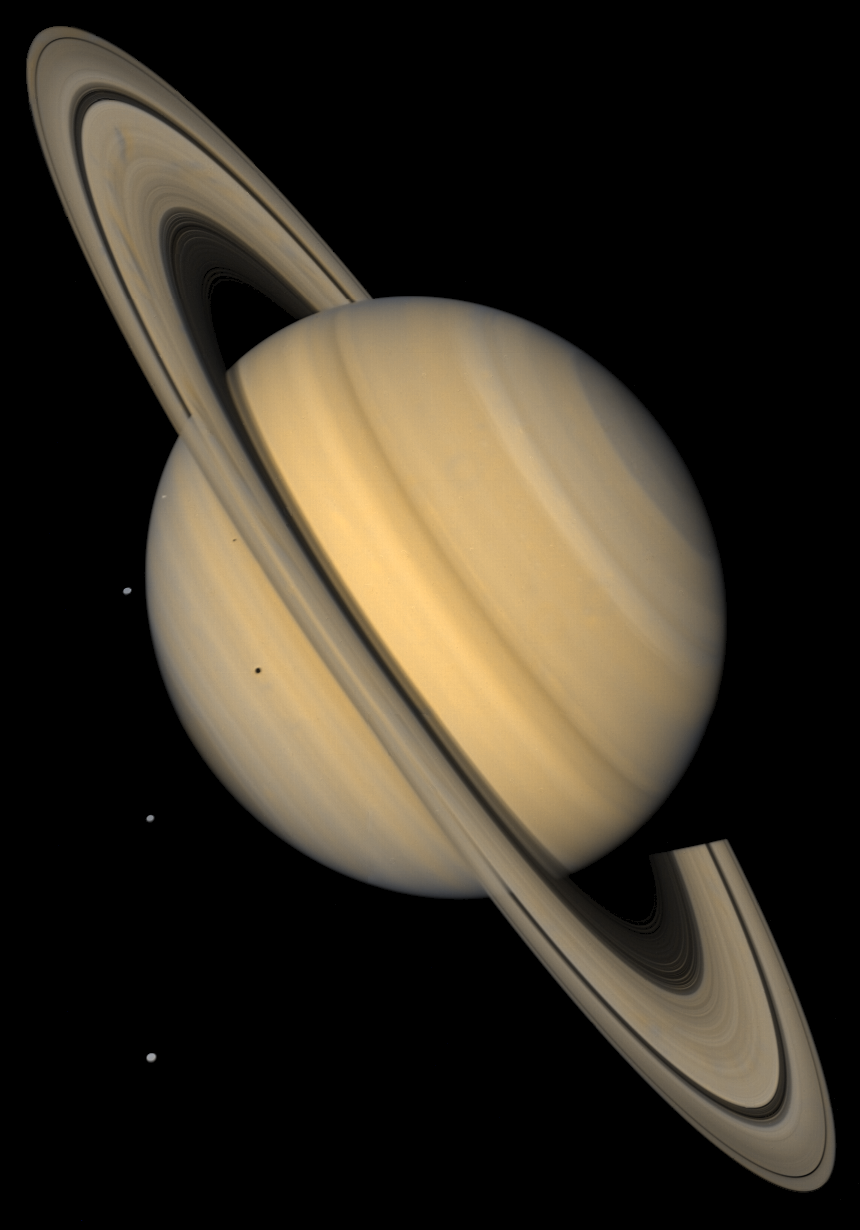

Saturn and 4 Icy Moons in Natural Color

This approximate natural-color image shows Saturn, its rings, and four of its icy satellites. Three satellites (Tethys, Dione, and Rhea) are visible against the darkness of space, and another smaller satellite (Mimas) is visible against Saturn’s cloud tops very near the left horizon and just below the rings. The dark shadows of Mimas and Tethys are also visible on Saturn’s cloud tops, and the shadow of Saturn is seen across part of the rings. Saturn, second in size only to Jupiter in our Solar System, is 120,660 km (75,000 mi) in diameter at its equator (the ring plane) but, because of its rapid spin, Saturn is 10% smaller measured through its poles. Saturn’s rings are composed mostly of ice particles ranging from microscopic dust to boulders in size. These particles orbit Saturn in a vast disk that is a mere 100 meters (330 feet) or so thick. The rings’ thinness contrasts with their huge diameter–for instance 272,400 km (169,000 mi) for the outer part of the bright A ring, the outermost ring visible here. The pronounced concentric gap in the rings, the Cassini Division (named after its discoverer), is a 3500-km wide region (2200 mi, almost the width of the United States) that is much less populated with ring particles than the brighter B and A rings to either side of the gap. The rings also show some enigmatic radial structure (‘spokes’), particularly at left. This image was synthesized from images taken in Voyager’s blue and violet filters and was processed to recreate an approximately natural color and contrast.

Credit: NASA/JPL/USGS